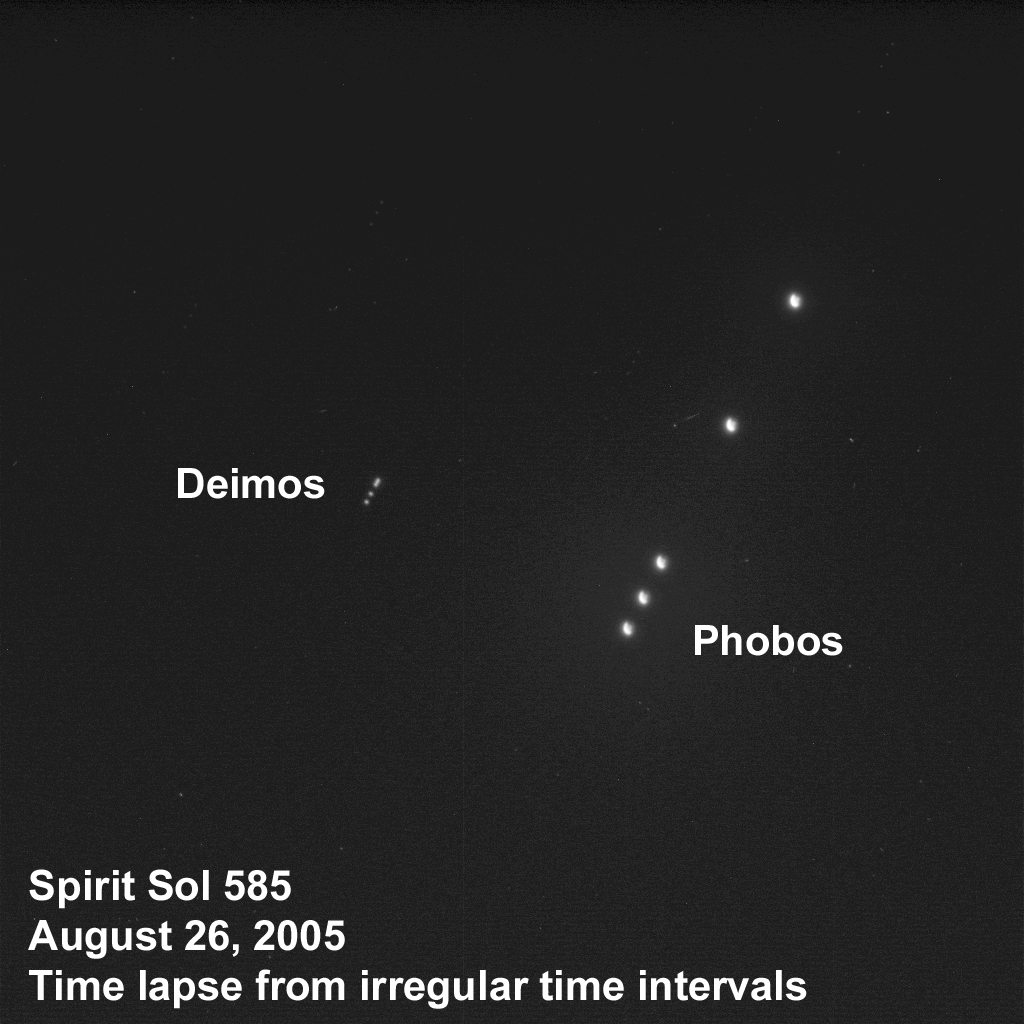

The Two Moons of Mars as Seen from Mars

Taking advantage of extra solar energy collected during the day, NASA’s Mars Exploration Rover Spirit settled in for an evening of stargazing, photographing the two moons of Mars as they crossed the night sky. “It is incredibly cool to be running an observatory on another planet,” said planetary scientist Jim Bell of Cornell University, Ithaca, N.Y., lead scientist for the panoramic cameras on Spirit and Opportunity. This time-lapse composite, acquired the evening of Spirit’s martian sol 585 (Aug. 26, 2005) from a perch atop “Husband Hill” in Gusev Crater, shows Phobos, the brighter moon, on the right, and Deimos, the dimmer moon, on the left. Tiny streaks mark the trails of background stars moving across the sky or the impact of cosmic rays lighting up random groups of pixels in the image.

Scientists will use images of the two moons to better map their orbital positions, learn more about their composition, and monitor the presence of nighttime clouds or haze. Spirit took the five images that make up this composite using the panoramic camera’s broadband filter, which was designed specifically for acquiring images under low-light conditions.

Credit: NASA/JPL/Cornell/Texas A&M